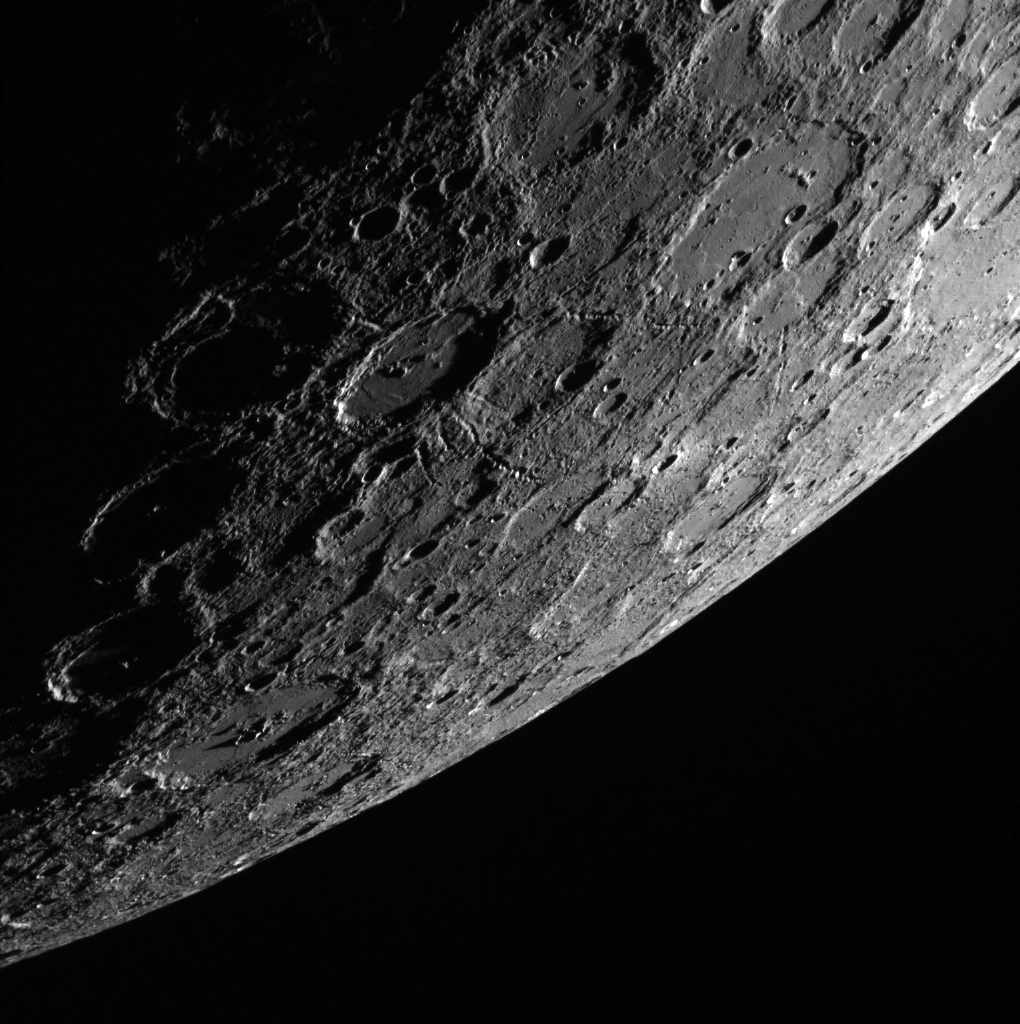

Looking Toward the Limb

Another day, another beautiful view of Mercury’s horizon. In this scene, which was acquired looking from the shadows toward the sunlit side of the planet, a 120-km (75 mi.) impact crater stands out near the center. Emanating from this unnamed crater are striking chains of secondary craters, which gouged linear tracks radially away from the crater. While this crater is not especially fresh (its rays have faded into the background), it does appear to have more prominent secondary crater chains than many of its peers.

This image was acquired as part of MDIS’s limb imaging campaign. Once per week, MDIS captures images of Mercury’s limb, with an emphasis on imaging the southern hemisphere limb. These limb images provide information about Mercury’s shape and complement measurements of topography made by the Mercury Laser Altimeter (MLA) of Mercury’s northern hemisphere.

Date acquired: October 02, 2013
Image Mission Elapsed Time (MET): 23055902
Image ID: 4933174
Instrument: Wide Angle Camera (WAC) of the Mercury Dual Imaging System (MDIS)
WAC filter: 7 (748 nanometers)
Center Latitude: -52.13°
Center Longitude: 167.5° E
Resolution: 667 meters/pixel
Incidence Angle: 82.0°
Emission Angle: 69.4°
Phase Angle: 122.4°

The MESSENGER spacecraft is the first ever to orbit the planet Mercury, and the spacecraft’s seven scientific instruments and radio science investigation are unraveling the history and evolution of the Solar System’s innermost planet. MESSENGER acquired over 150,000 images and extensive other data sets. MESSENGER is capable of continuing orbital operations until early 2015.

For information regarding the use of images, see the MESSENGER image use policy.

Credit: NASA/Johns Hopkins University Applied Physics Laboratory/Carnegie Institution of Washington